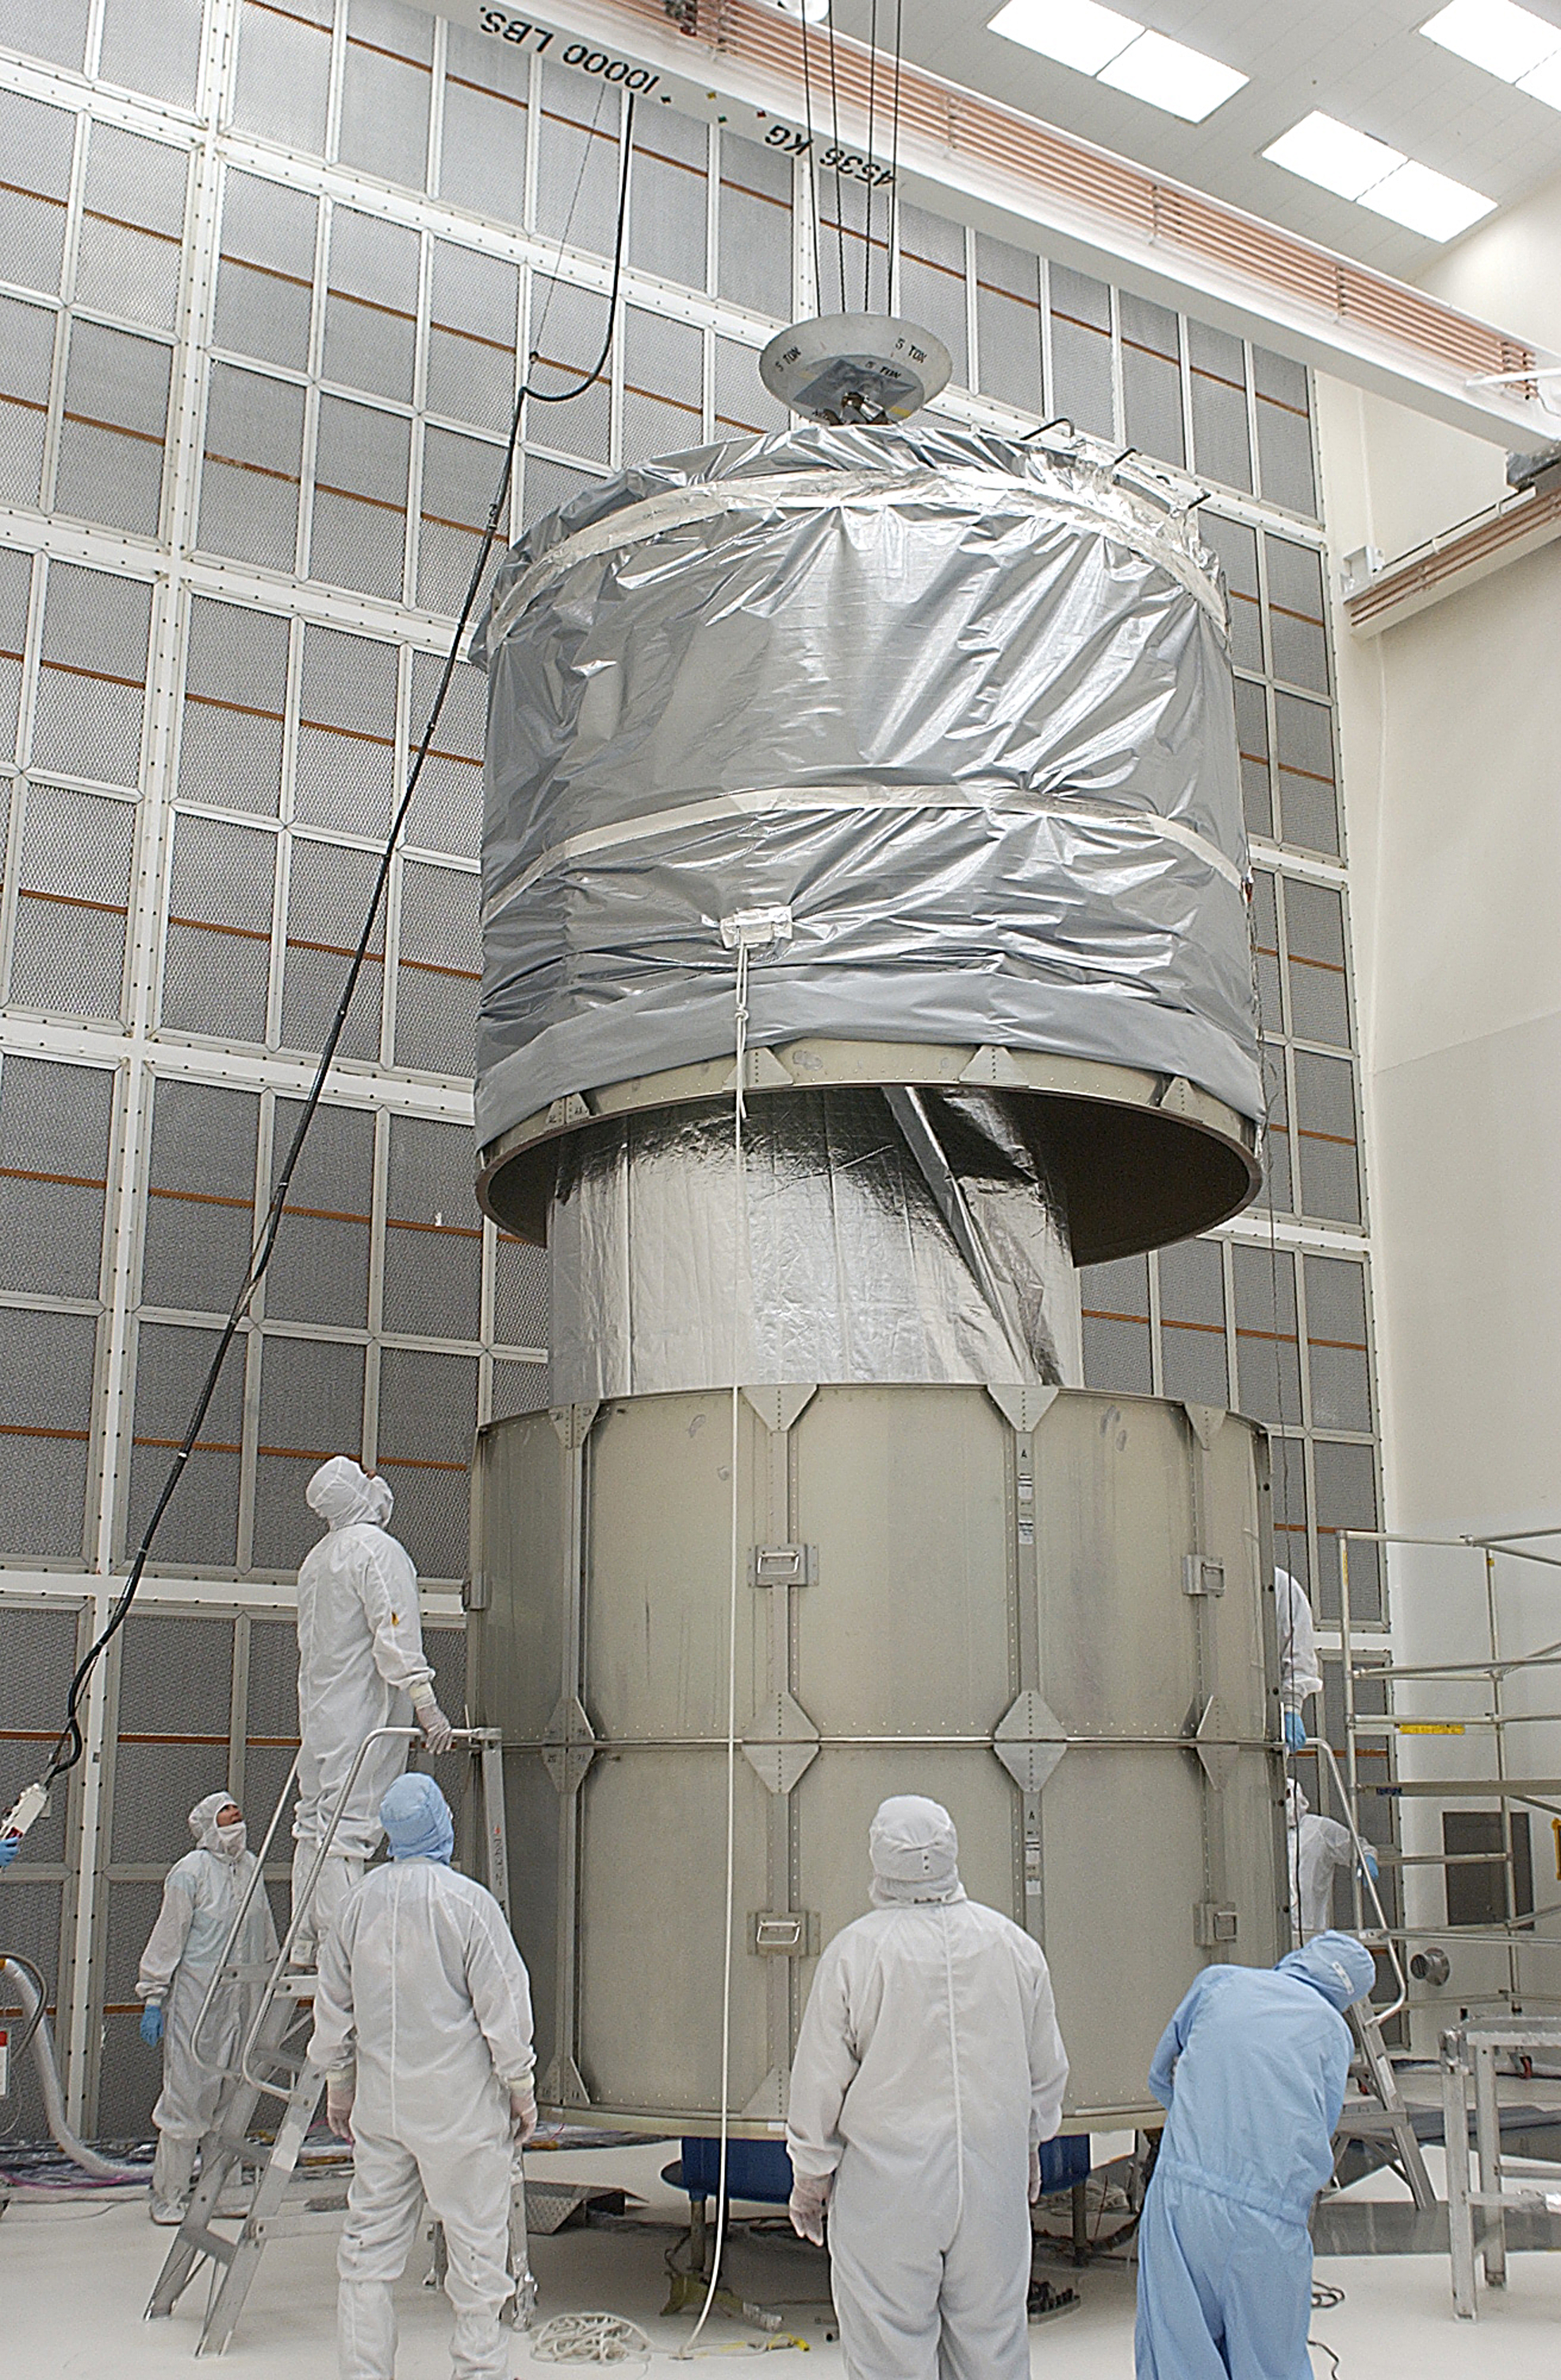

Canister

The Spitzer Space Telescope is placed in its payload canister for transfer to the launch pad before its aborted earlier launch. Spitzer was later moved back off its rocket and subsequently launched on a different vehicle on August 25, 2003.

Credit: NASA/KSC